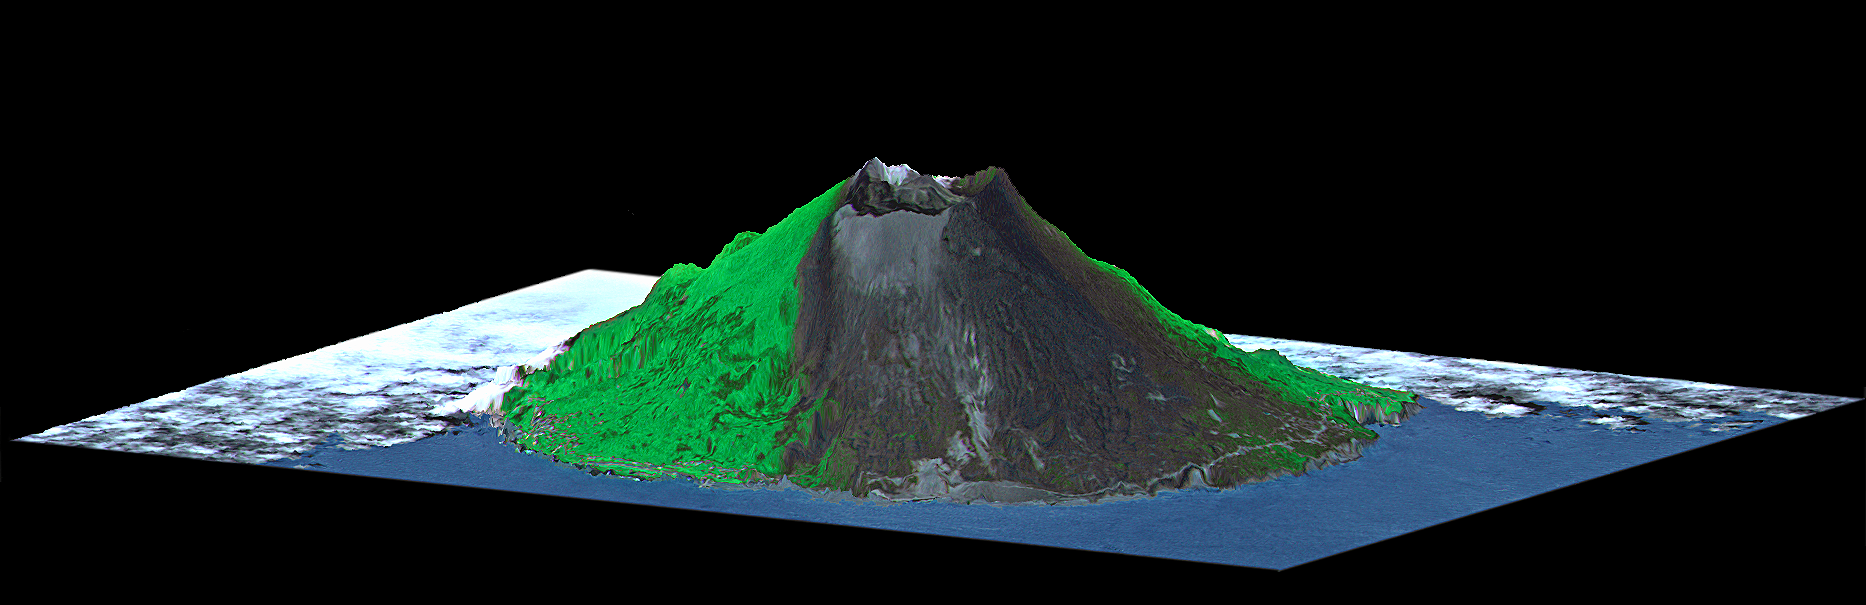

ASTER-SRTM Perspective of Mount Oyama Volcano, Miyake-Jima Island, Japan

Mount Oyama is a 820-meter-high (2,700 feet) volcano on the island of Miyake-Jima, Japan. In late June 2000, a series of earthquakes alerted scientists to possible volcanic activity. On June 27, authorities evacuated 2,600 people, and on July 8 the volcano began erupting and erupted five times over that week. The dark gray blanket covering green vegetation in the image is the ash deposited by prevailing northeasterly winds between July 8 and 17. This island is about 180 kilometers (110 miles) south of Tokyo and is part of the Izu chain of volcanic islands that runs south from the main Japanese island of Honshu. Miyake-Jima is home to 3,800 people. The previous major eruptions of Mount Oyama occurred in 1983 and 1962, when lava flows destroyed hundreds of houses. An earlier eruption in 1940 killed 11 people.

This image is a perspective view created by combining image data from the Advanced Spaceborne Thermal Emission and Reflection Radiometer (ASTER) aboard NASA’s Terra satellite with an elevation model from the Shuttle Radar Topography Mission (SRTM). Vertical relief is exaggerated, and the image includes cosmetic adjustments to clouds and image color to enhance clarity of terrain features.

The ASTER instrument is a cooperative project between NASA, JPL, and the Japanese Ministry of International Trade and Industry.

Elevation data used in this image was acquired by the Shuttle Radar Topography Mission (SRTM) aboard the Space Shuttle Endeavour, launched on February 11, 2000. SRTM used the same radar instrument that comprised the Spaceborne Imaging Radar-C/X-Band Synthetic Aperture Radar (SIR-C/X-SAR) that flew twice on the Space Shuttle Endeavour in 1994. SRTM was designed to collect three-dimensional measurements of the Earth’s surface. To collect the 3-D data, engineers added a 60-meter-long (200-foot) mast, installed additional C-band and X-band antennas, and improved tracking and navigation devices. The mission is a cooperative project between the National Aeronautics and Space Administration (NASA), the National Imagery and Mapping Agency (NIMA) of the U.S. Department of Defense (DoD), and the German and Italian space agencies. It is managed by NASA’s Jet Propulsion Laboratory, Pasadena, CA, for NASA’s Earth Science Enterprise,Washington, DC.

Size: Island is approximately 8 kilometers (5 miles) in diameter
Location: 34.1 deg. North lat., 139.5 deg. East lon.
Orientation: View toward the west-southwest.
Image Data: ASTER visible and near infrared
Date Acquired: February 20, 2000 (SRTM), July 17, 2000 (ASTER)

Credit: NASA/JPL/NIMA/MITI